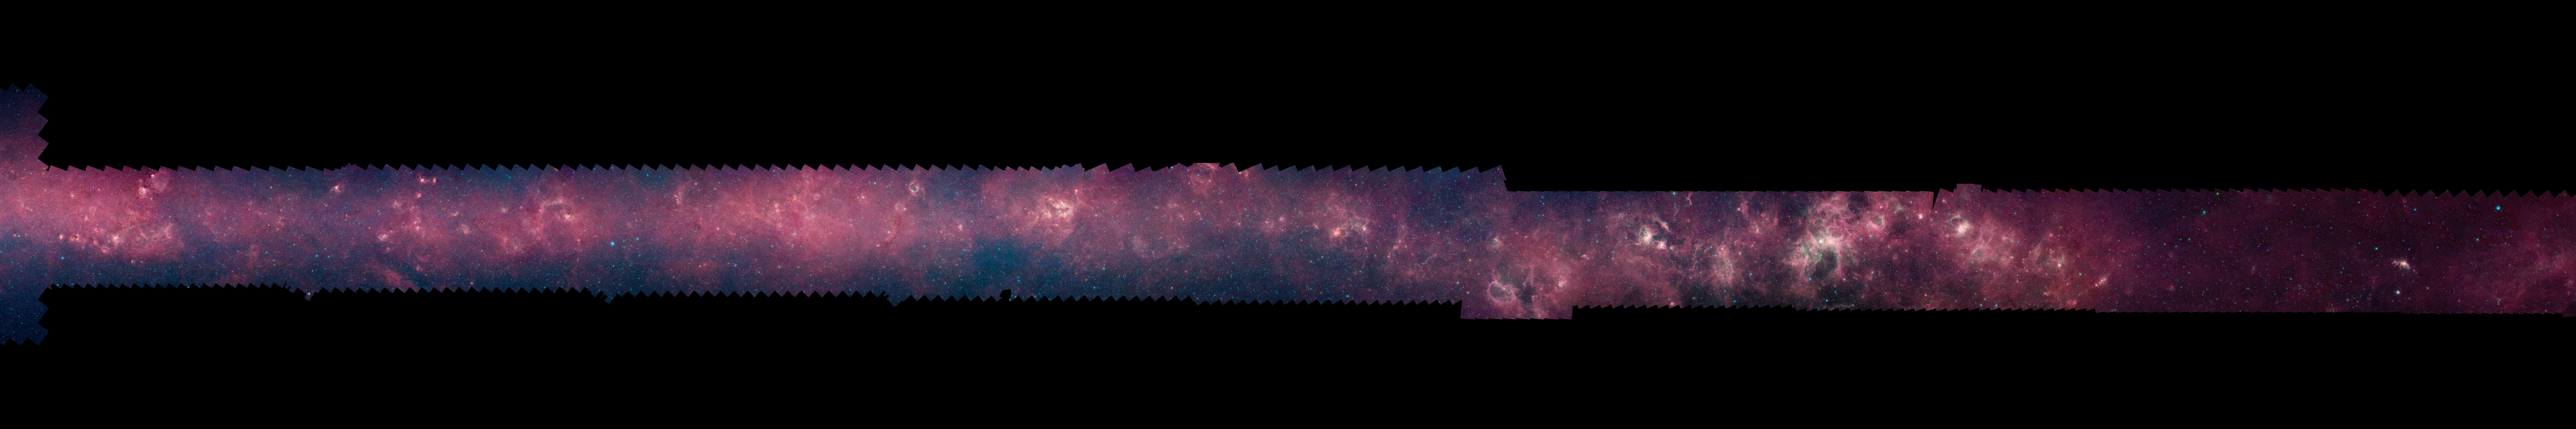

GLIMPSE 360 Longitude 300

Each of these panels shows 60 degrees of Spitzer's new 360-degree infrared view of our Milky Way Galaxy. The full 360-degree mosaic comes primarily from the GLIMPSE360 project, which stands for Galactic Legacy Mid-Plane Survey Extraordinaire. It consists of more than 2 million snapshots taken in infrared light over ten years, beginning in 2003 when Spitzer launched.

This infrared view reveals much more of the galaxy than can be seen in visible-light views. Whereas visible light is blocked by dust, infrared light from stars and other objects can travel through dust to reach Spitzer's detectors. For instance, when looking up at our night skies, we see stars that are an average of 1,000 light-years away; the rest are hidden. In Spitzer's mosaic, light from stars throughout the galaxy -- which stretches 100,000 light-years across -- shines through. The full 360-degree picture covers only about three percent of the sky, but includes more than half of the galaxy's stars and the majority of its star formation activity.

Blue stars seen in these images are relatively close to us, while the red color shows dusty areas of star formation. Throughout the galaxy, tendrils, bubbles and sculpted dust structures are apparent. These are the result of massive stars blasting out winds and radiation. Stellar clusters deeply embedded in gas and dust, green jets and other features related to the formation of young stars can also be seen for the first time. Dark filaments that show up in stark contrast to the bright background are areas of thick, cold dust that not even infrared light can penetrate.

For the full resolution view of this image, see http://www.spitzer.caltech.edu/glimpse360/downloads. (Warning: these files are very large - approximately 600mb - 1gb each)

Credit: NASA/JPL-Caltech/GLIMPSE Team